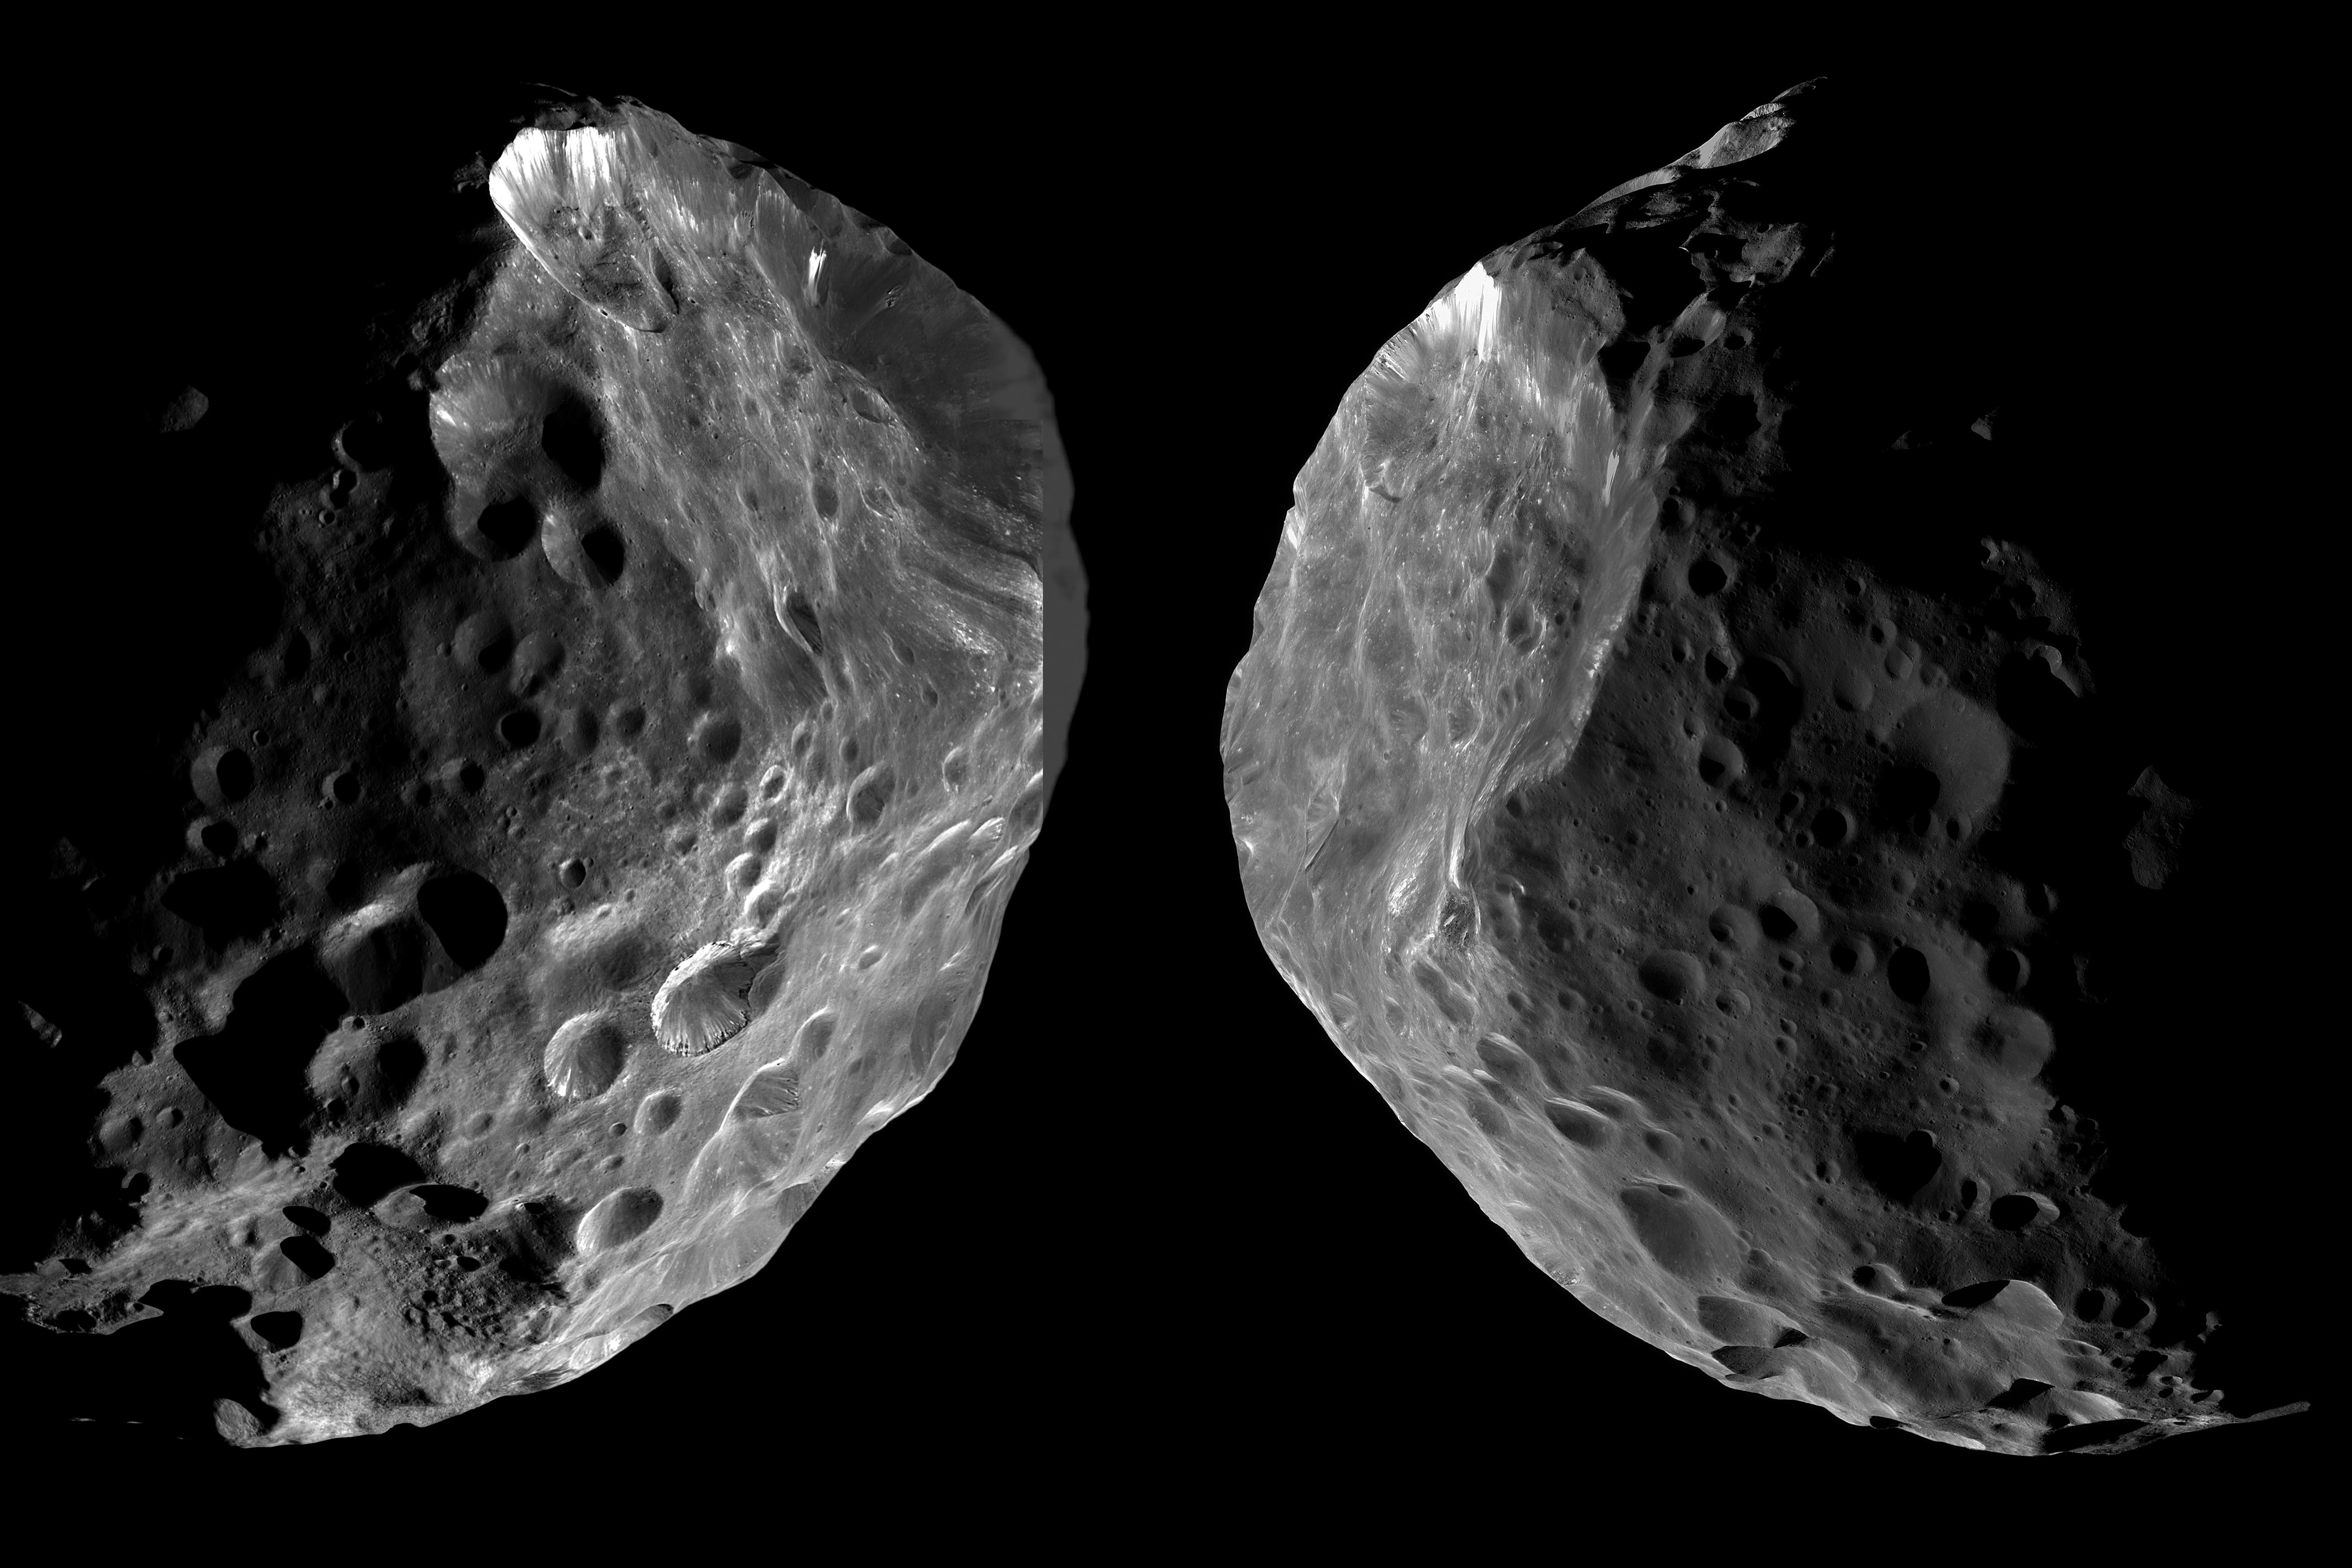

Arrival and Departure at Phoebe

As it entered the Saturn system, NASA’s Cassini spacecraft performed its first targeted flyby of one of the planet’s moons. On June 11, 2004, Cassini passed Phoebe, the largest of Saturn’s outer or “irregular” moons, at an altitude of just 1,285 miles (2,068 kilometers). This was the sole close flyby of one of the outer moons of Saturn in the entire Cassini mission.

This montage of two views is published by the Cassini team to mark the 10th anniversary of the Phoebe flyby.

The image on the left side shows Cassini’s view on approach to Phoebe, while the right side shows the spacecraft’s departing perspective. Most of the left-side view was previously released as PIA06073; an area on its upper right side is newly filled in here. Most of the view on the right side has not previously been released, although the crater at upper left is seen in PIA06074.

Phoebe’s shape is approximately spherical (see PIA06070 and PIA15507 for more details), with a diameter of 136 miles (219 kilometers) on its longest axis and 127 miles (204 kilometers) on its shortest axis, which is also the rotation axis. This is approximately 16 times smaller than Earth’s moon.

For several reasons, Phoebe is thought to be a captured object that does not share a joint origin with Saturn and the inner, “regular” satellites. It orbits in a retrograde direction, opposite to the direction of Saturn’s other major moons. Its overall density was determined by Cassini scientists to be quite large for a moon of Saturn. The prevailing view is that Phoebe might have formed in the Kuiper Belt, far beyond the orbit of Saturn. It might thus be a small cousin of the largest Kuiper Belt object, Pluto.

The image mosaic on the left, recorded about 45 minutes before closest approach to Phoebe, is composed of six frames from Cassini’s Narrow-Angle Camera (NAC), plus one Wide-Angle Camera (WAC) image to fill the gap on the upper-right limb. The image has a spatial resolution of 260 feet (80 meters) per pixel. The sun-Phoebe-spacecraft, or phase, angle is 80 degrees.

The image at right, taken about half an hour after closest approach, is composed of eight NAC frames. The spatial resolution is 210 feet (65 meters) per pixel, and the phase angle is 83 degrees.

The images have been slightly rescaled from their original formats and sharpened. Because Phoebe is a very dark object, contrast enhancement was also necessary. At such high phase angles, the brightest parts of the surface, except where bright ice is exposed, reflect only about four percent of the incoming sunlight. The mosaics are composed of monochromatic, or single-color, images. Since Phoebe is a very dark object with no obvious coloration, a natural color view would probably look somewhat similar.

The Cassini-Huygens mission is a cooperative project of NASA, the European Space Agency and the Italian Space Agency. NASA’s Jet Propulsion Laboratory, a division of the California Institute of Technology in Pasadena, manages the mission for NASA’s Science Mission Directorate, Washington. The Cassini orbiter and its two onboard cameras were designed, developed and assembled at JPL. The imaging operations center is based at the Space Science Institute in Boulder, Colo.

Credit: NASA/JPL-Caltech/Space Science Institute